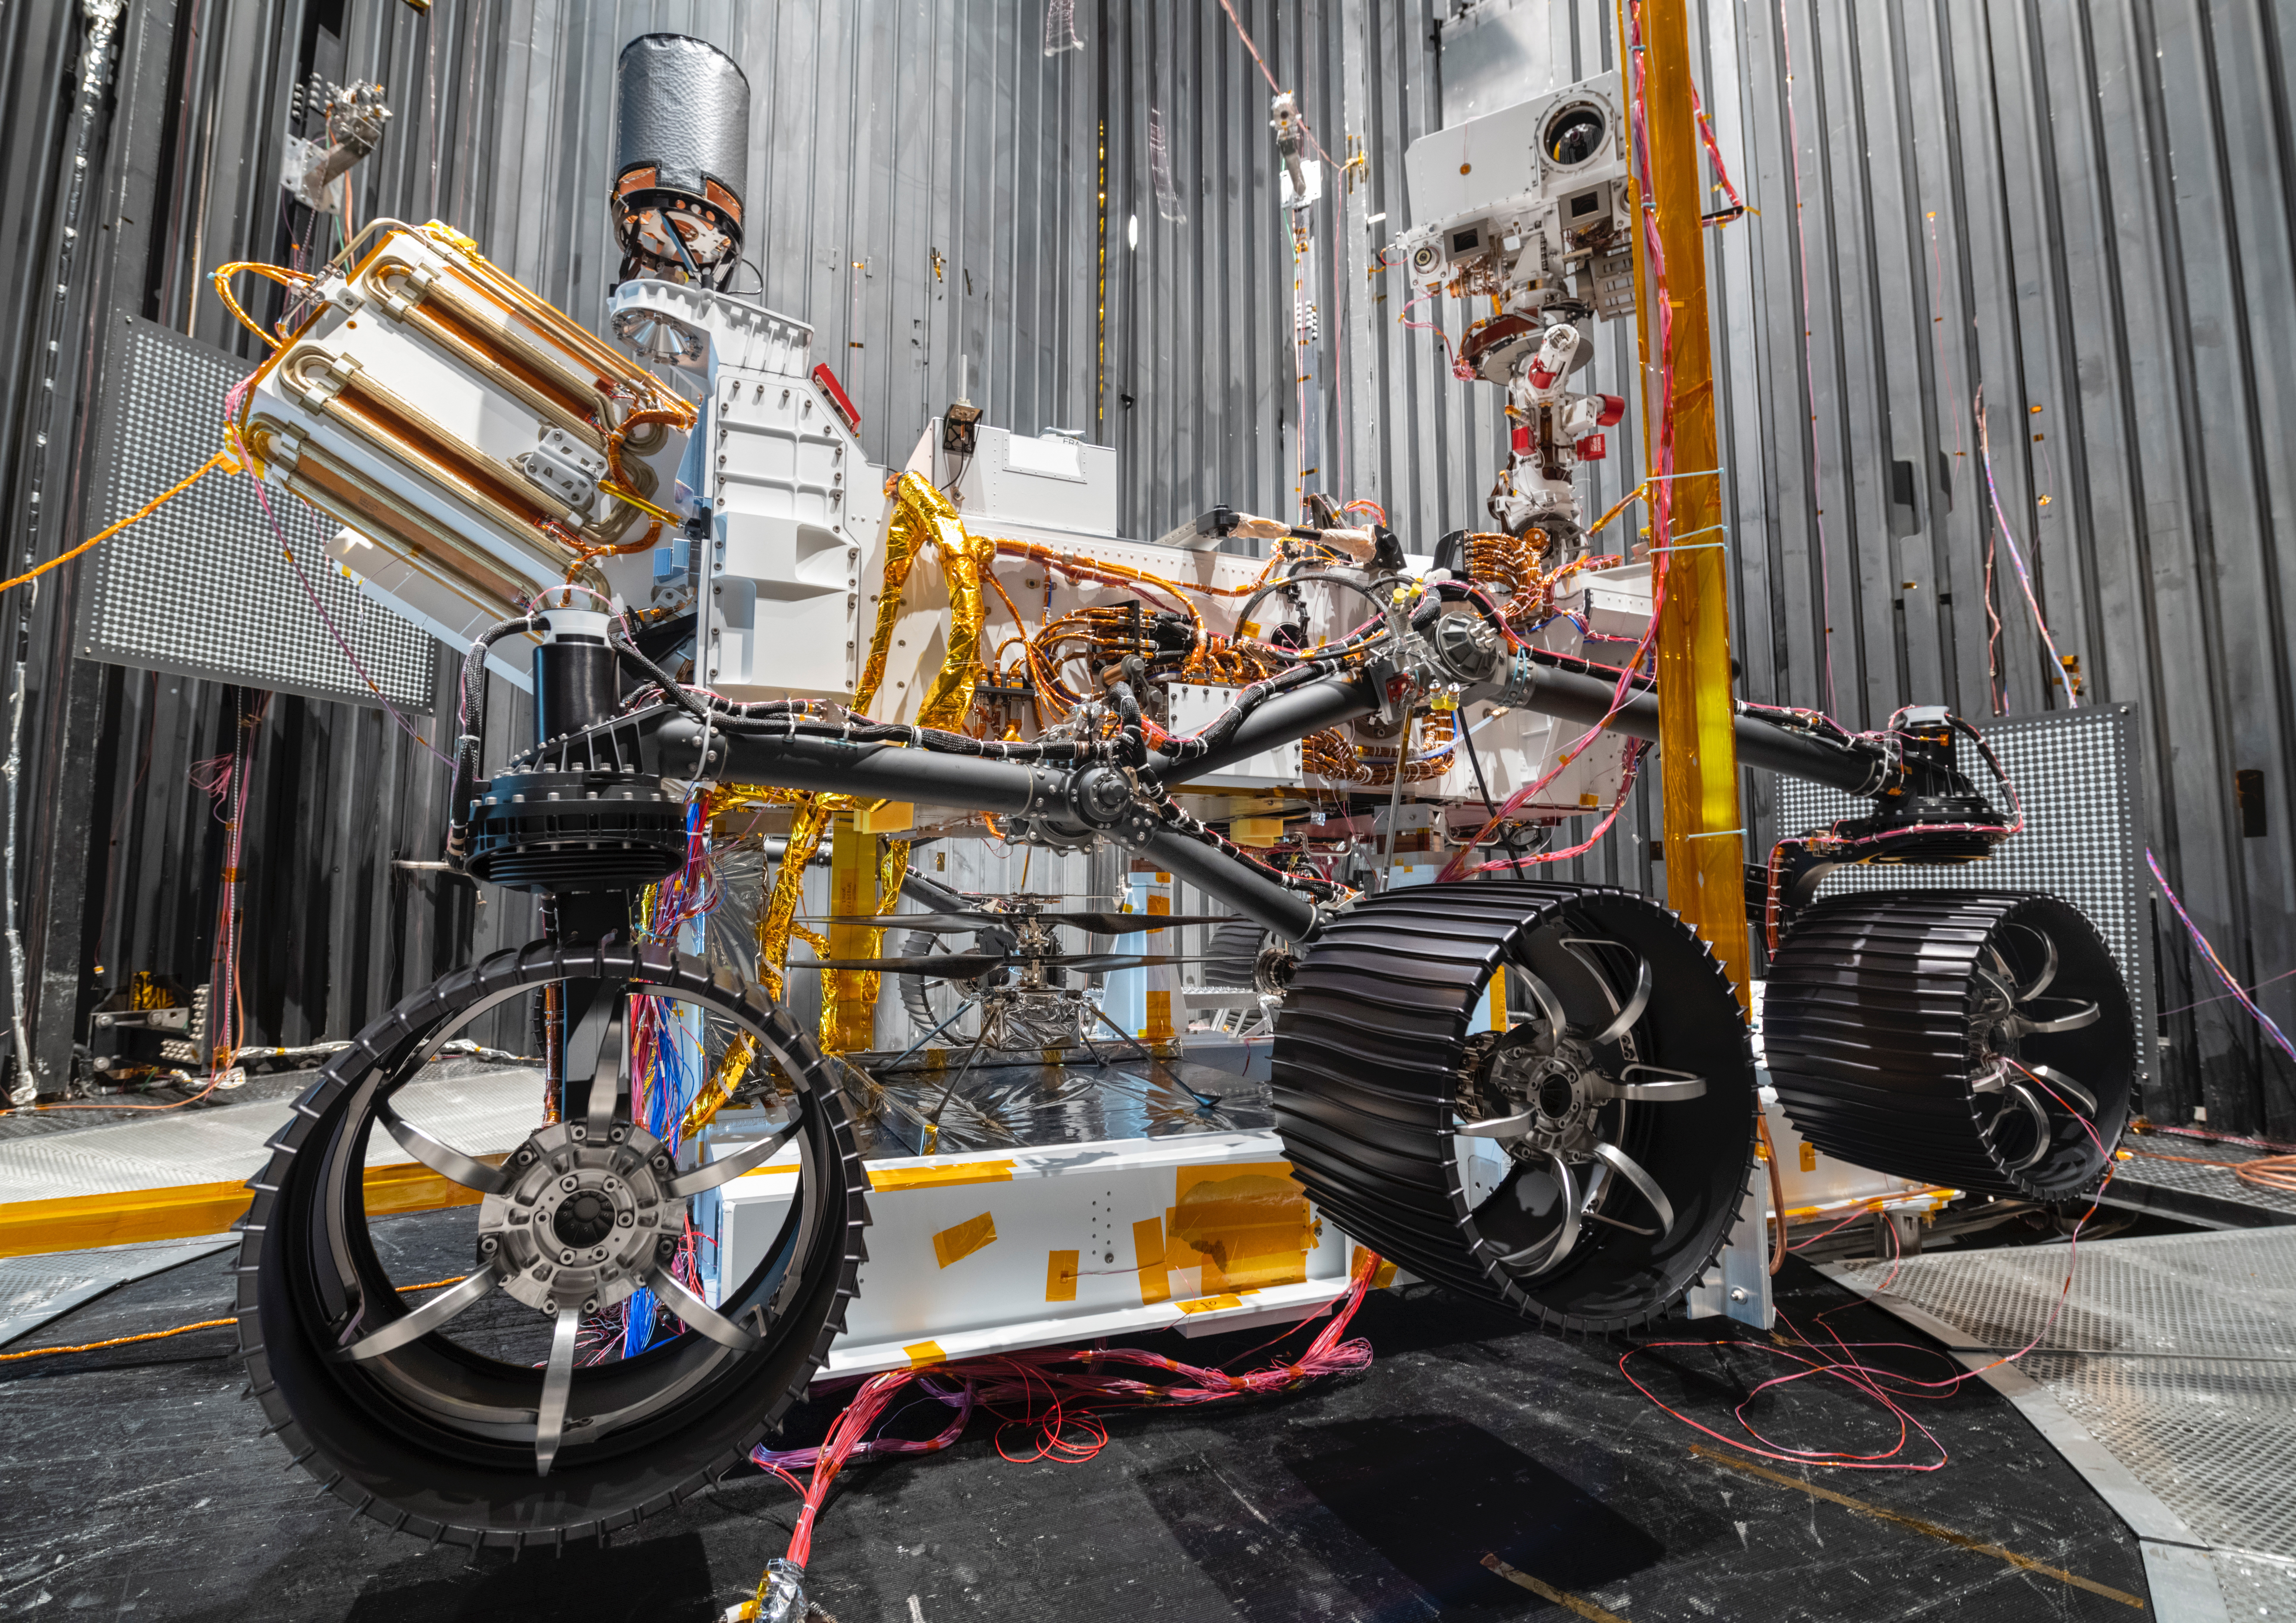

Ingenuity Mars Helicopter Deployment Test

In this photo taken on Oct. 1, 2019, the Mars 2020 Perseverance rover and the Ingenuity Mars Helicopter (between left and center rover wheels) have just completed a multiweek evaluation under Mars-like conditions inside a 25-foot-wide, 85-foot-tall (8-meter-by-26-meter) vacuum chamber at NASA’s Jet Propulsion Laboratory in Southern California. It marks the first time that Ingenuity was deployed in a flight-like manner from the belly of Perseverance, utilizing all the actuators (motors) and pyrotechnics that will be required to release the rotorcraft from the rover’s belly and place it safely on the surface of Mars.

NASA’s Jet Propulsion Laboratory built and will manage operations of Perseverance and Ingenuity for the agency. Caltech in Pasadena, California, manages JPL for NASA.

Credit: NASA/JPL-Caltech